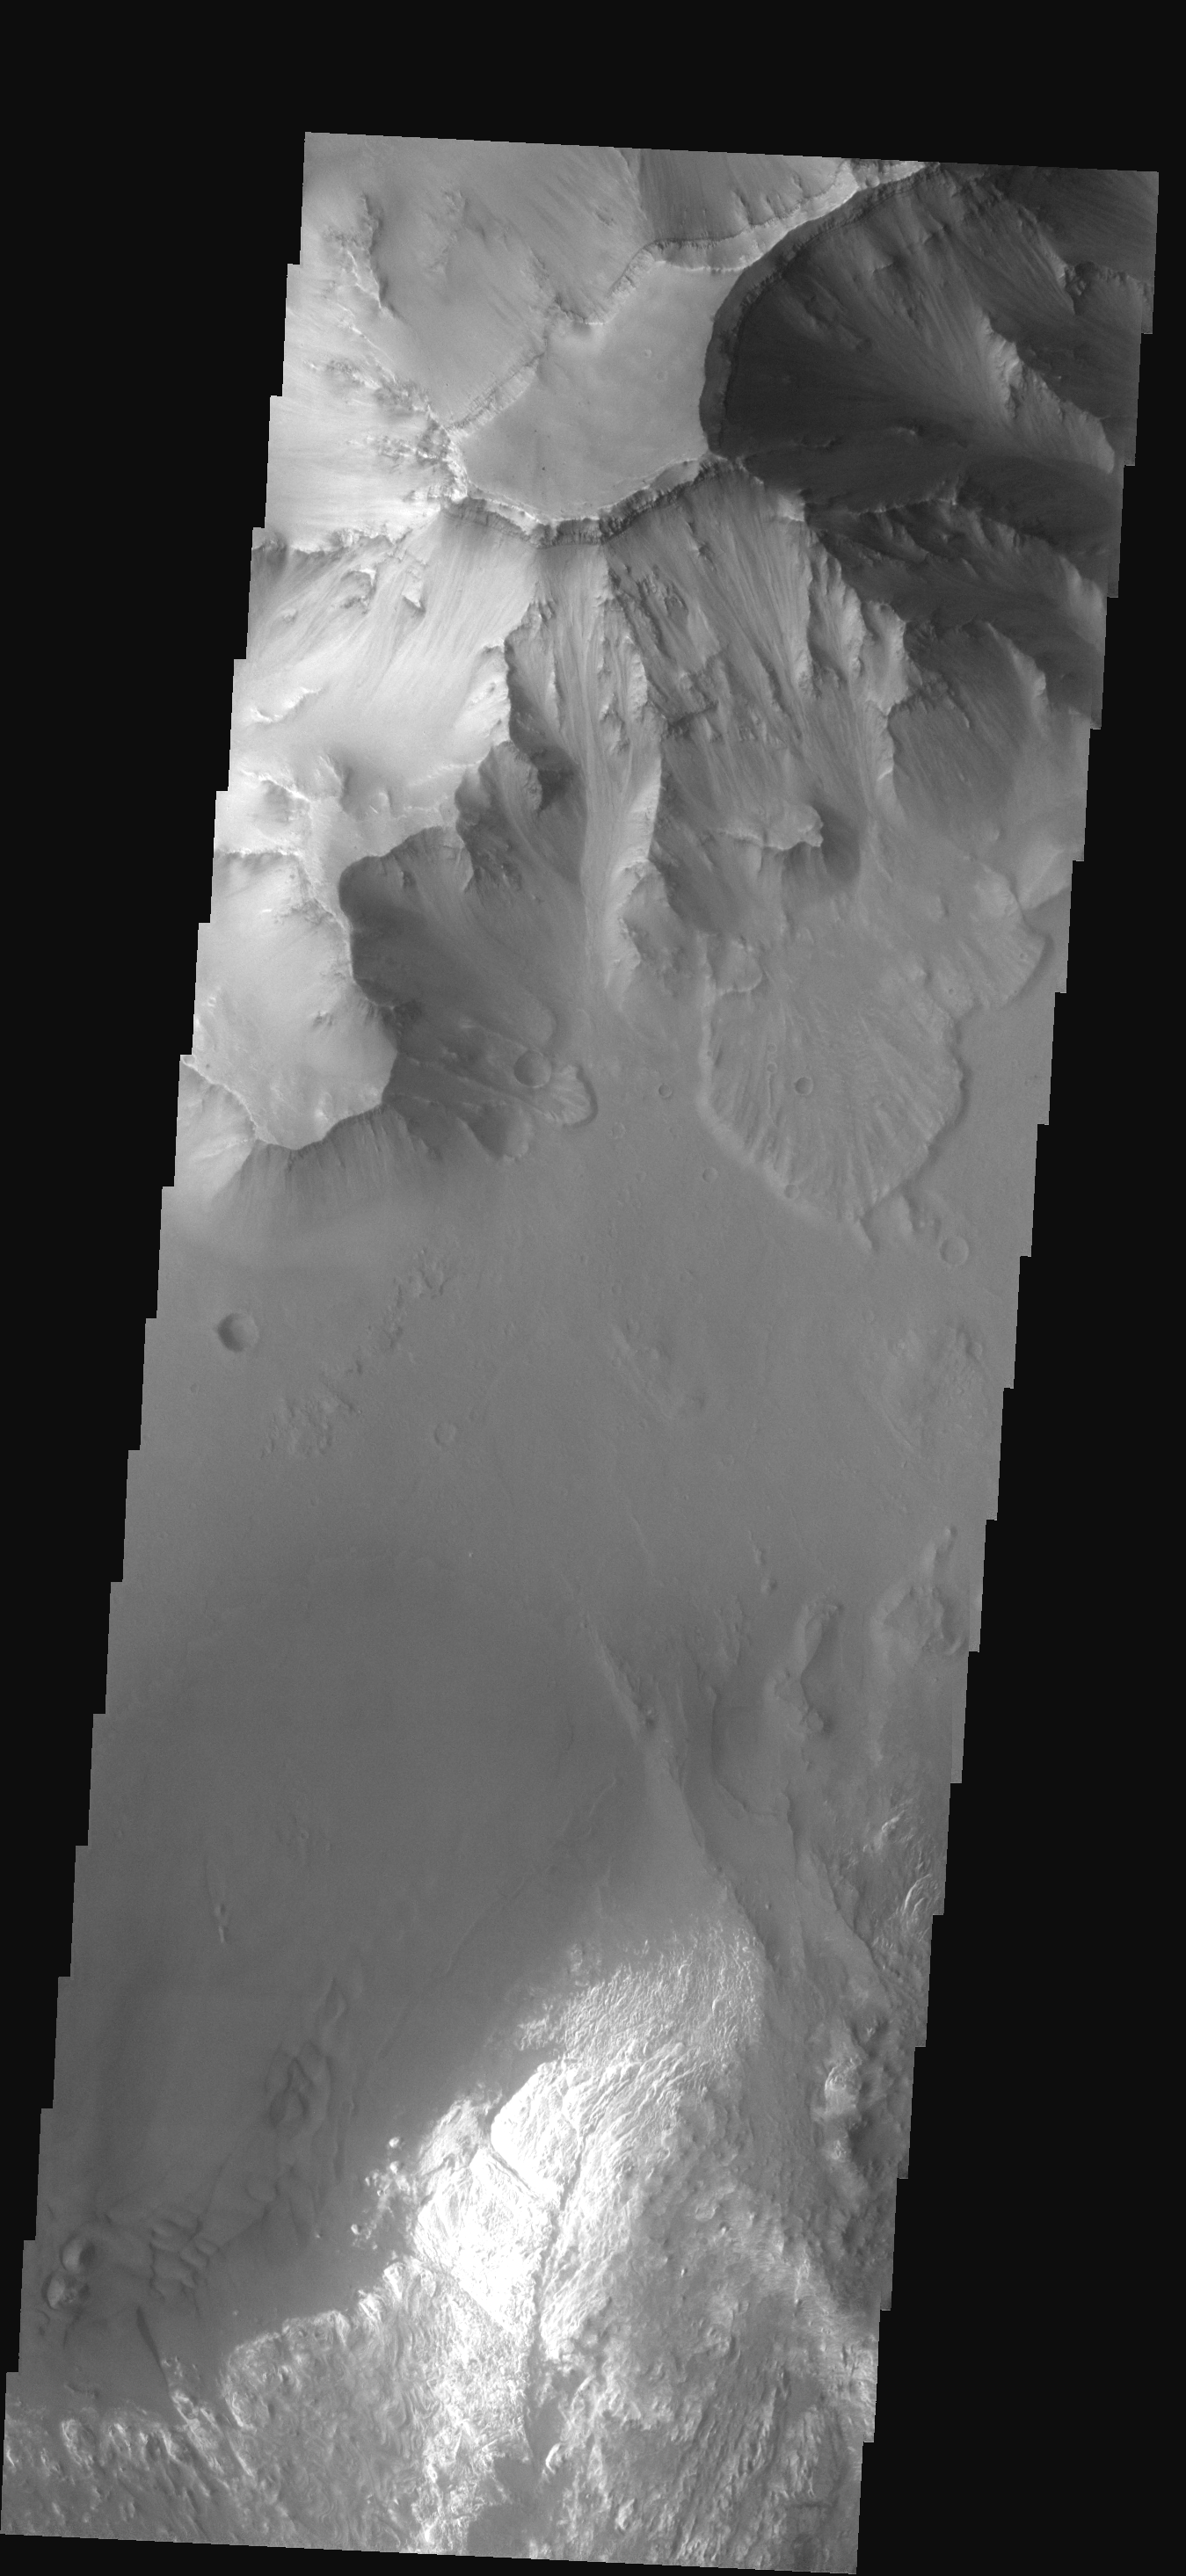

Ganges Features

This image shows part of Ganges Chasma. Several landslides occur at the top of the image, while dunes and canyon floor deposits are visible at the bottom of the image.

Image information: VIS instrument. Latitude -6.8N, Longitude 312.2E. 17 meter/pixel resolution.

Note: this THEMIS visual image has not been radiometrically nor geometrically calibrated for this preliminary release. An empirical correction has been performed to remove instrumental effects. A linear shift has been applied in the cross-track and down-track direction to approximate spacecraft and planetary motion. Fully calibrated and geometrically projected images will be released through the Planetary Data System in accordance with Project policies at a later time.

NASA’s Jet Propulsion Laboratory manages the 2001 Mars Odyssey mission for NASA’s Office of Space Science, Washington, D.C. The Thermal Emission Imaging System (THEMIS) was developed by Arizona State University, Tempe, in collaboration with Raytheon Santa Barbara Remote Sensing. The THEMIS investigation is led by Dr. Philip Christensen at Arizona State University. Lockheed Martin Astronautics, Denver, is the prime contractor for the Odyssey project, and developed and built the orbiter. Mission operations are conducted jointly from Lockheed Martin and from JPL, a division of the California Institute of Technology in Pasadena.

Credit: NASA/JPL/ASU